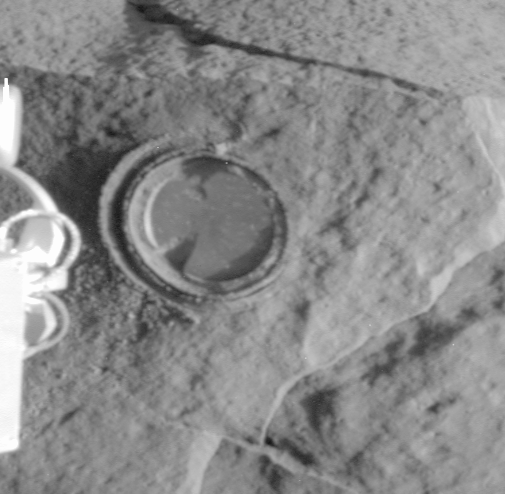

First Grinding of a Rock on Mars

The round, shallow depression in this image resulted from history’s first grinding of a rock on Mars. The rock abrasion tool on NASA’s Spirit rover ground off the surface of a patch 45.5 millimeters (1.8 inches) in diameter on a rock called Adirondack during Spirit’s 34th sol on Mars, Feb. 6, 2004. The hole is 2.65 millimeters (0.1 inch) deep, exposing fresh interior material of the rock for close inspection with the rover’s microscopic imager and two spectrometers on the robotic arm. This image was taken by Spirit’s panoramic camera, providing a quick visual check of the success of the grinding. The rock abrasion tools on both Mars Exploration Rovers were supplied by Honeybee Robotics, New York, N.Y.

Credit: NASA/JPL/Cornell